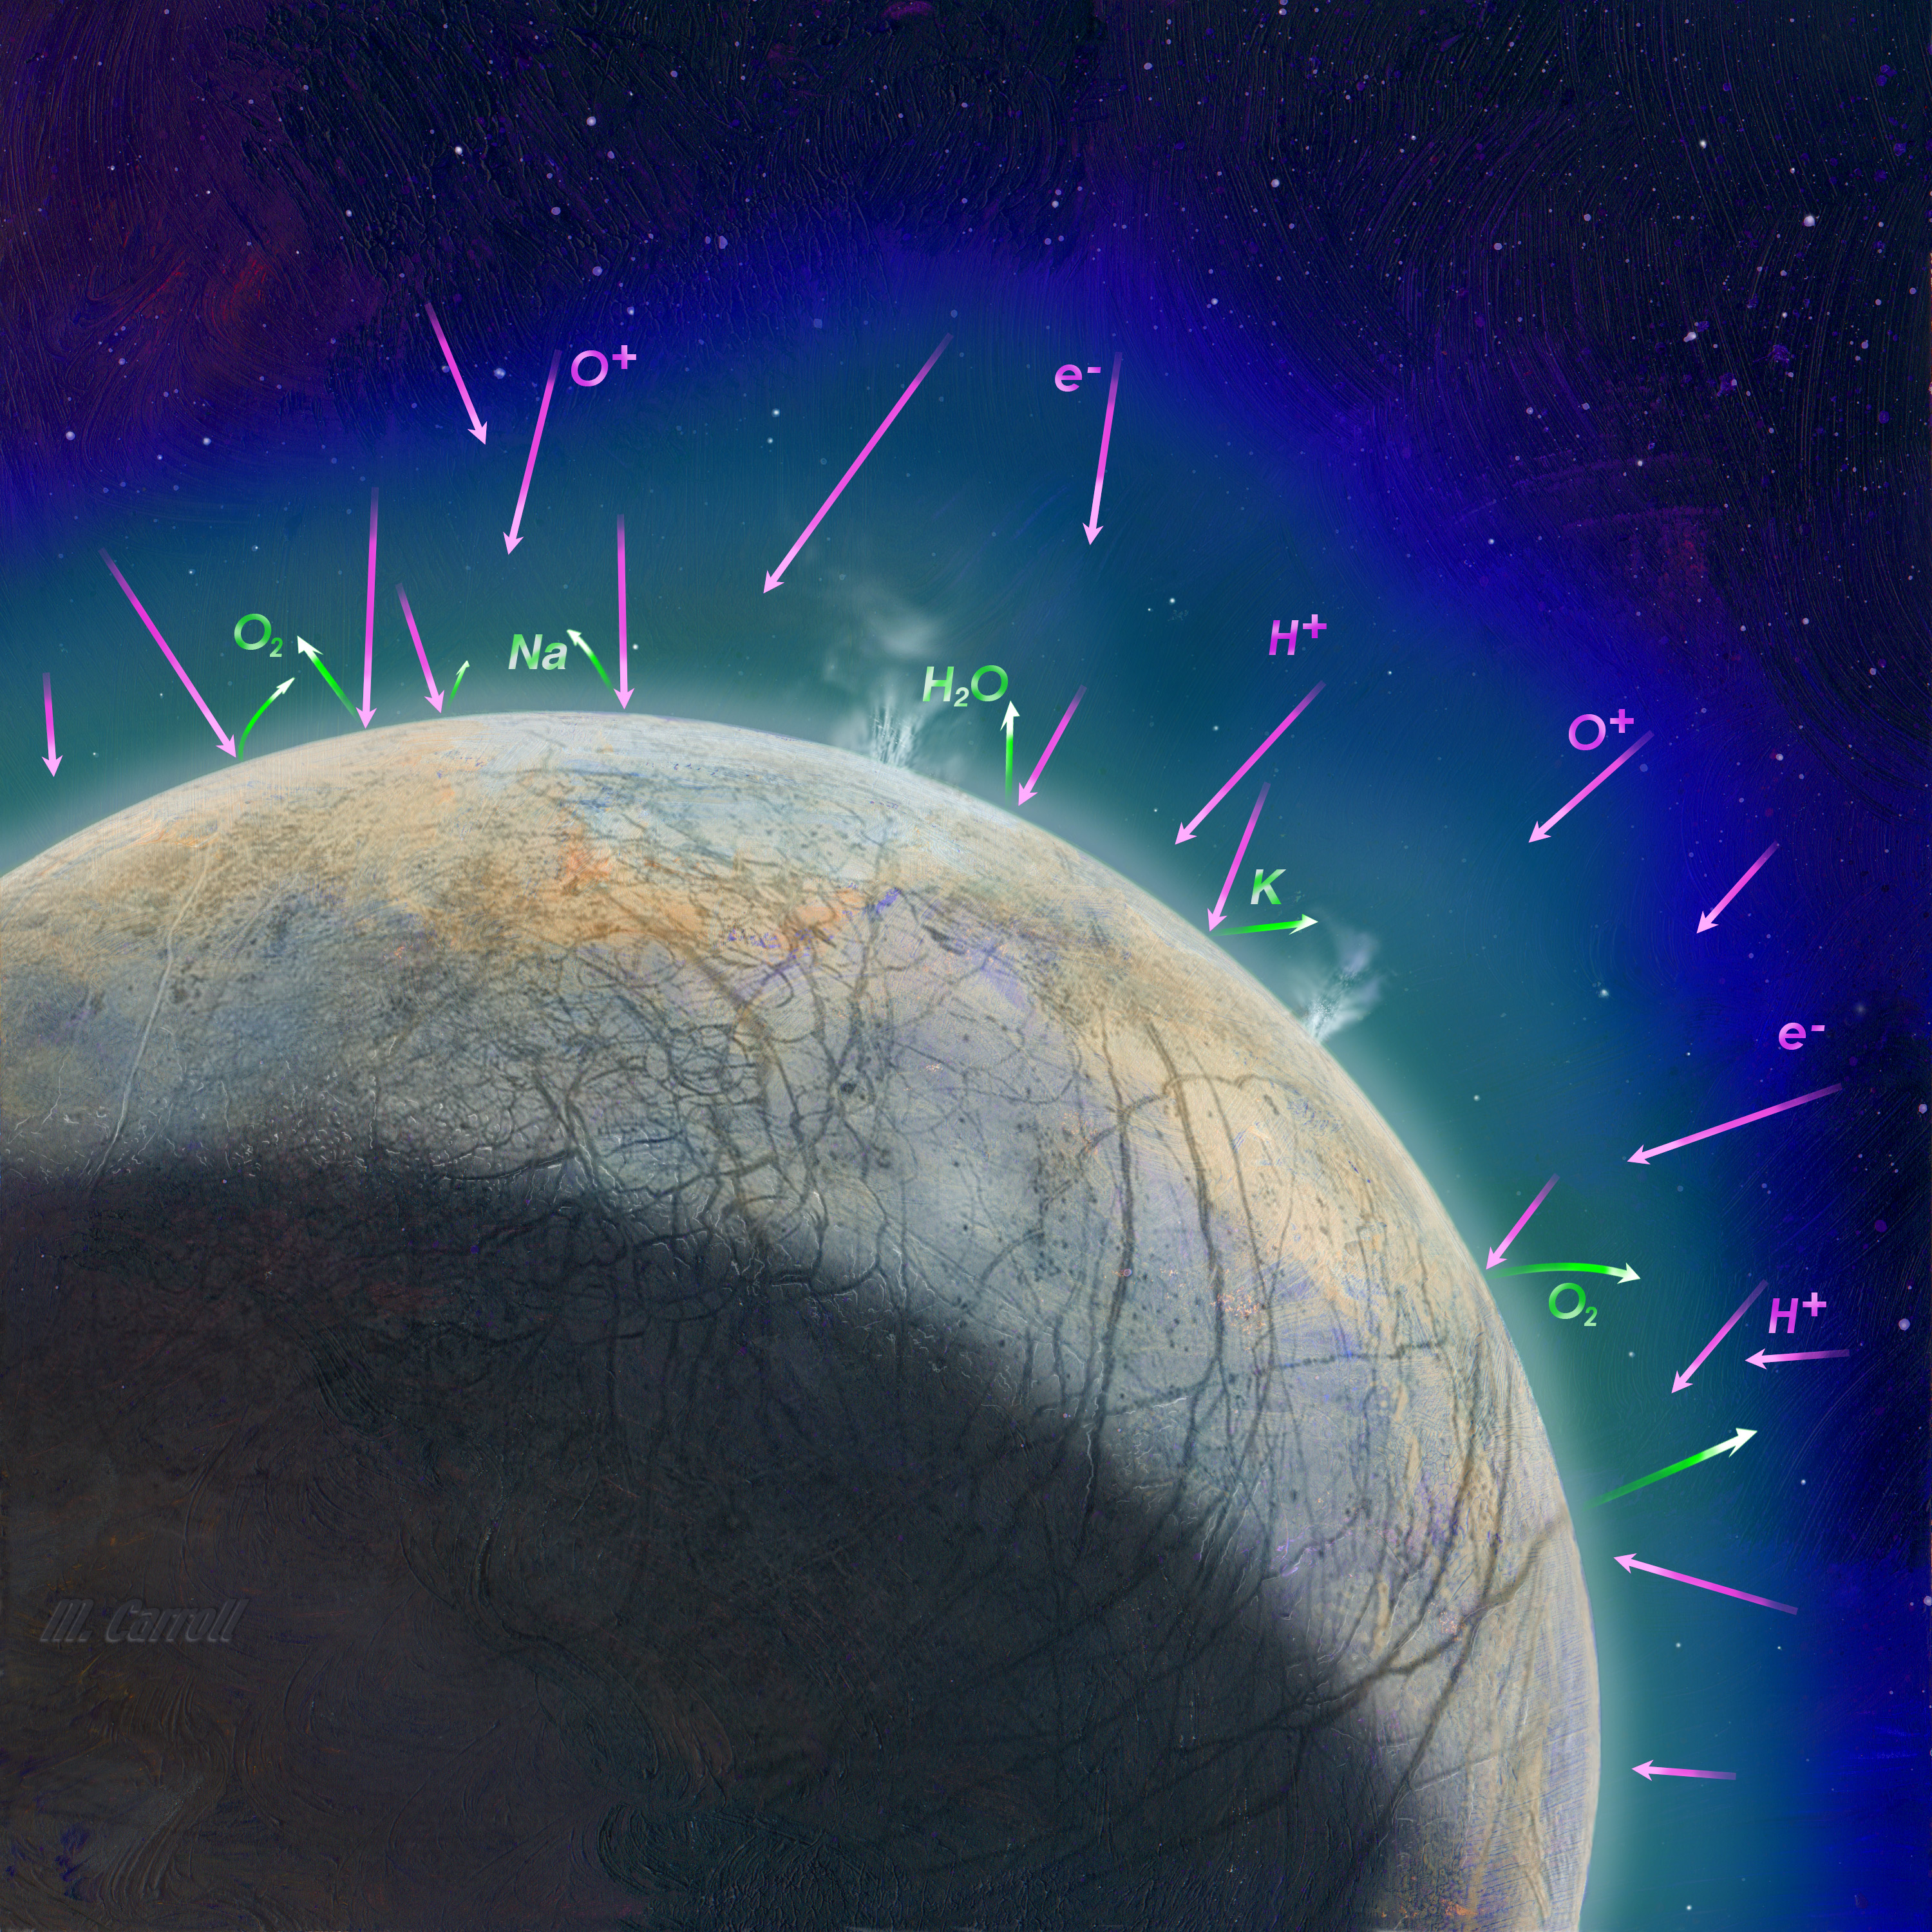

Creation of Europa’s Atmosphere (Artist’s Concept)

This artist’s concept shows how scientists think the thin atmosphere on Jupiter’s moon Europa is formed. It illustrates how the impact of high-energy, charged particles can kick up material from the surface and how possible plumes might also contribute to the atmosphere.

NASA’s Europa Clipper mission aims to better understand the moon’s atmosphere by measuring its chemical composition with the MAss Spectrometer for Planetary EXploration/Europa (MASPEX) and “sniffing” the dust grains blasted off the surface with the SUrface Dust Analyzer (SUDA). These two instruments will help scientists understand whether Europa harbors the composition and chemistry required to host life.

Europa Clipper’s three main science objectives are to determine the thickness of the moon’s icy shell and its interactions with the ocean below, to investigate its composition, and to characterize its geology. The mission’s detailed exploration of Europa will help scientists better understand the astrobiological potential for habitable worlds beyond our planet.

Managed by Caltech in Pasadena, California, NASA’s Jet Propulsion Laboratory leads the development of the Europa Clipper mission in partnership with APL for NASA’s Science Mission Directorate in Washington. APL designed the main spacecraft body in collaboration with JPL and NASA’s Goddard Space Flight Center in Greenbelt, Maryland, NASA’s Marshall Space Flight Center in Huntsville, Alabama, and Langley Research Center in Hampton, Virginia. The Planetary Missions Program Office at Marshall executes program management of the Europa Clipper mission.

NASA’s Launch Services Program, based at Kennedy, manages the launch service for the Europa Clipper spacecraft, which will launch on a SpaceX Falcon Heavy rocket from Launch Complex 39A at Kennedy.

Credit: NASA/JPL-Caltech